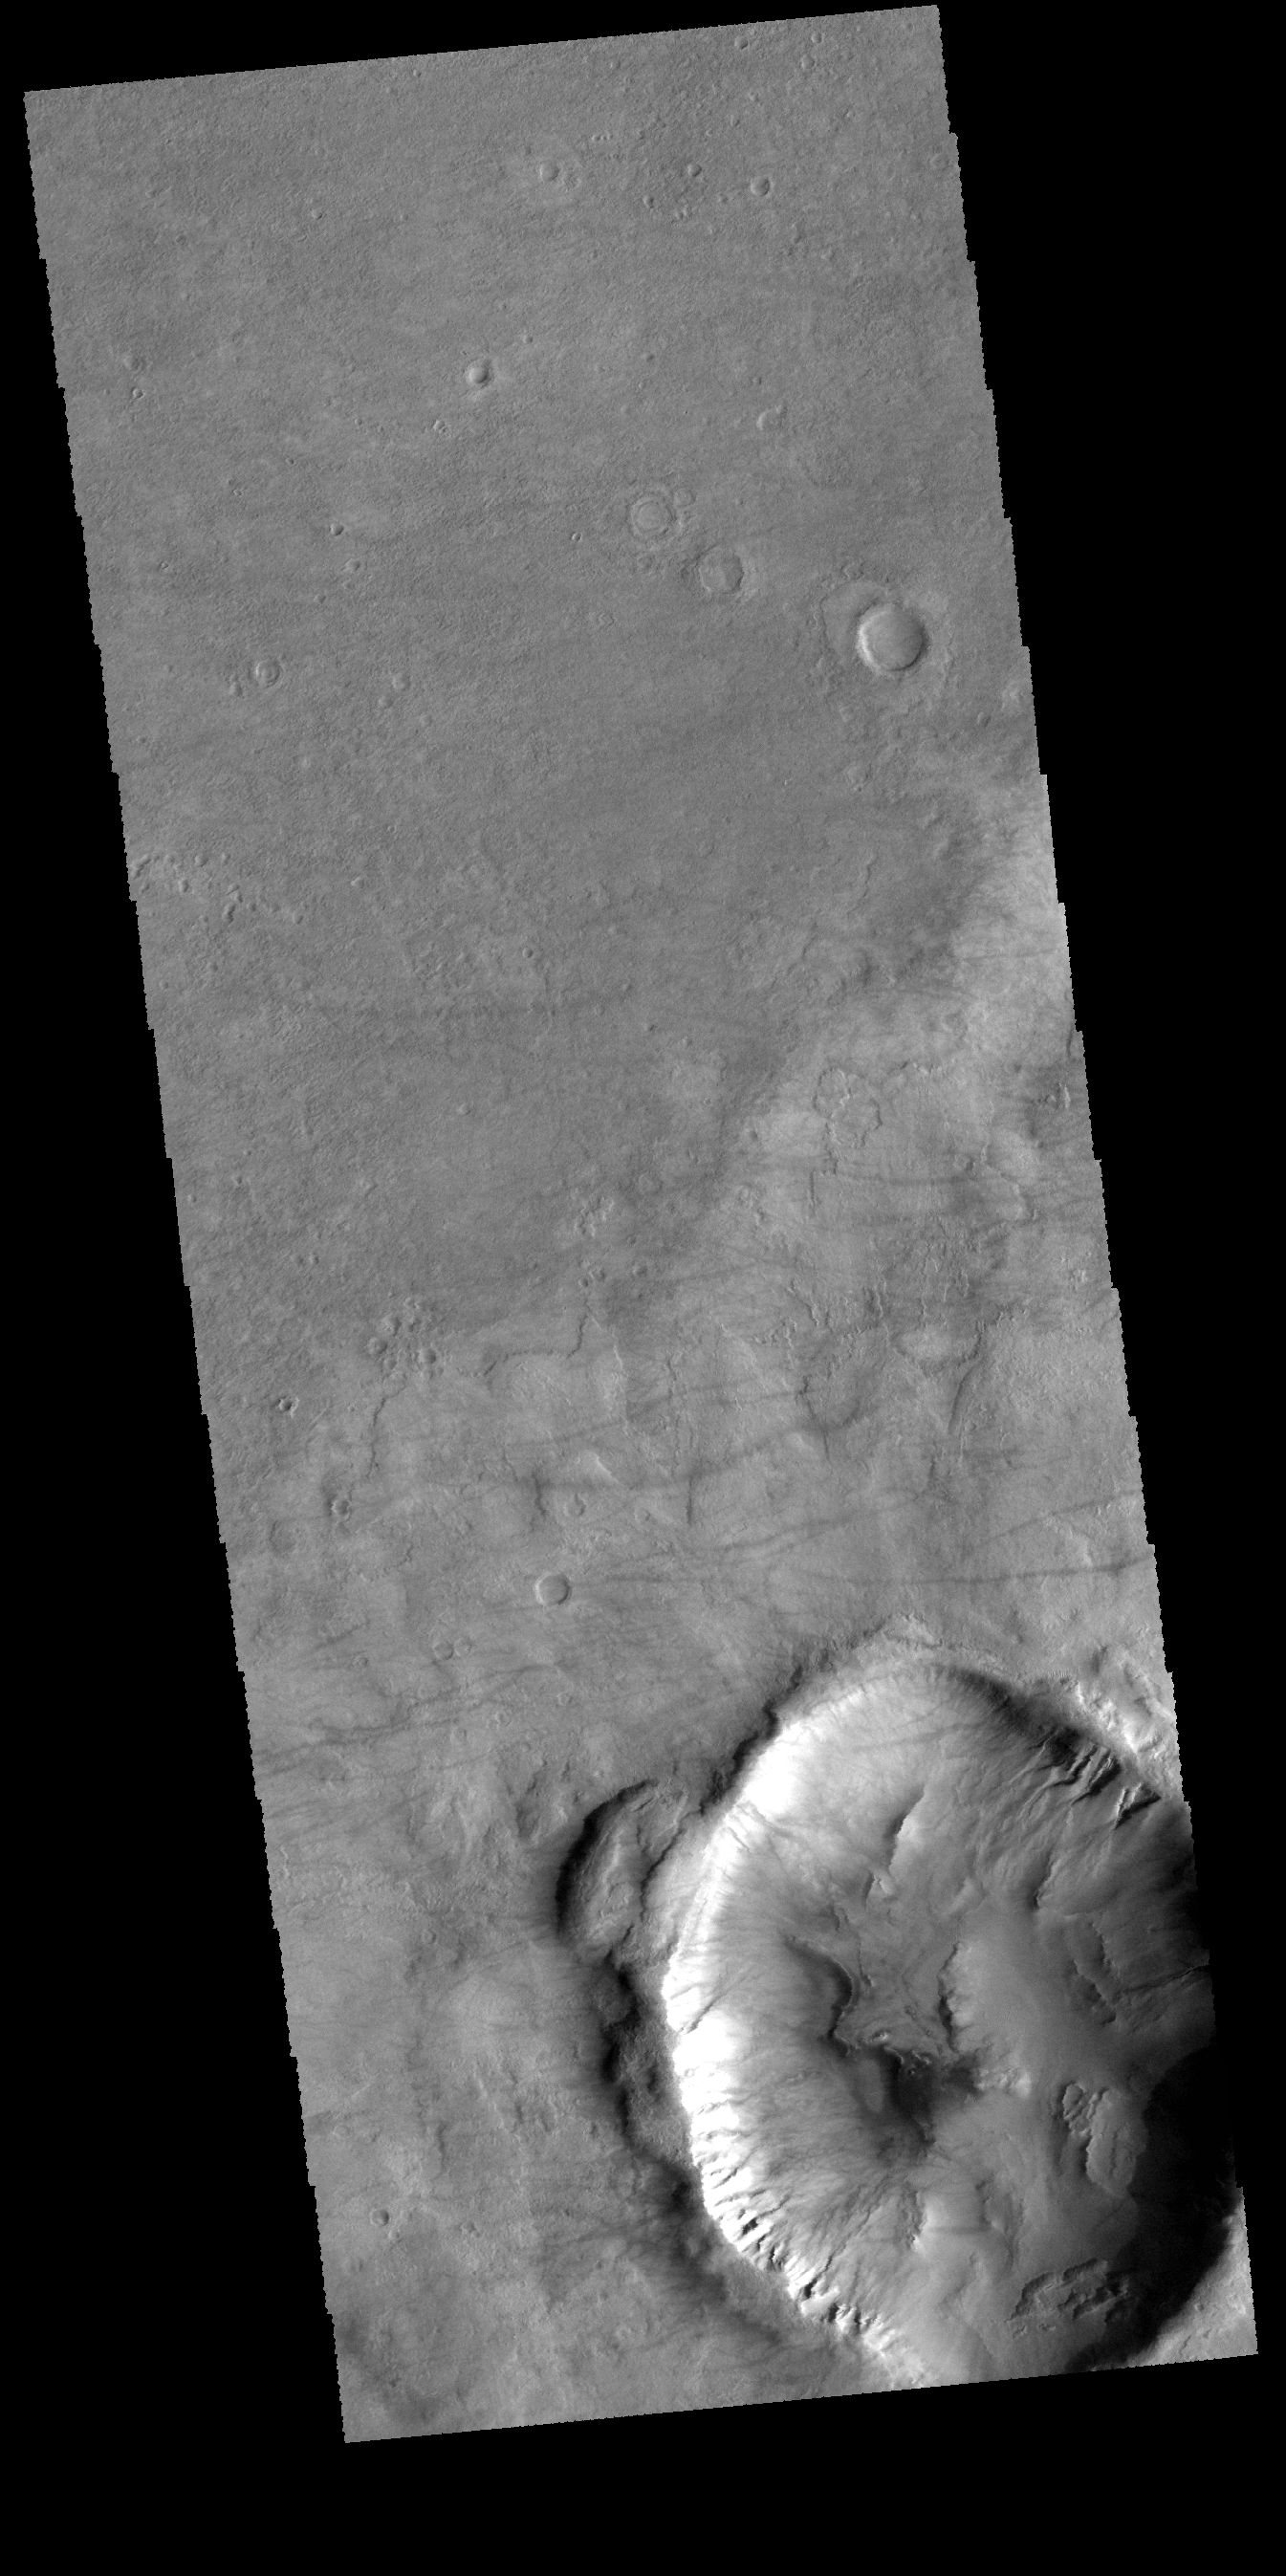

Dust Devil Tracks

The faint dark lines in this VIS image are caused by dust devils. As the dust devil travels along the surface it scours away the loose surface dust, revealing the darker surface beneath. There are also gullies on the inner rim of this unnamed crater in Noachis Terra.

Credit: NASA/JPL-Caltech/ASU